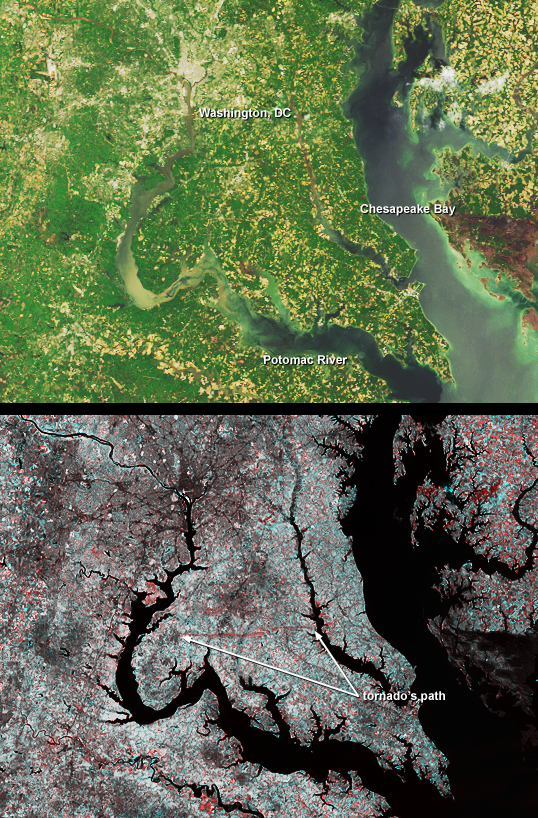

Tornado Cuts Through La Plata, Maryland

A category F4 tornado tore through La Plata, Maryland on April 28, 2002, killing 5 and injuring more than 100 people. Vegetation and surface structures were pulled up or damaged along a swath measuring 39 kilometers long. This pair of images from the Multi-angle Imaging SpectroRadiometer (MISR) illustrates the strip of flattened vegetation left by the tornado.

The top image was acquired by MISR’s nadir (vertical-viewing) camera on May 1, 2002. The tornado swath is barely visible in this natural-color view, which has a spatial resolution of 275 meters. In the lower view, near infrared data from the May 1 date are combined with data from about one year earlier (April 28, 2001) to highlight vegetation changes between the two dates. Here, the 2002 (post tornado) data are displayed as blue/green, and the 2001 data as red. In this temporal false color composite, areas with less vegetation on the later date appear bright red. The horizontal red line between the Potomac and Patuxent rivers in Maryland indicates the swath cut by the tornado. Washington, DC is located in the upper left-hand quadrant of the images. The images utilize data from blocks 59 to 61 within World Reference System-2 path 15.

Another view of the area damaged by the tornado at a spatial resolution of 15 meters per pixel is available from the Advanced Spaceborne Thermal Emission and Reflection Radiometer (ASTER), also onboard the Terra satellite.

MISR was built and is managed by NASA’s Jet Propulsion Laboratory, Pasadena, CA, for NASA’s Office of Earth Science, Washington, DC. The Terra satellite is managed by NASA’s Goddard Space Flight Center, Greenbelt, MD. JPL is a division of the California Institute of Technology.

Credit: NASA/GSFC/LaRC/JPL, MISR Team